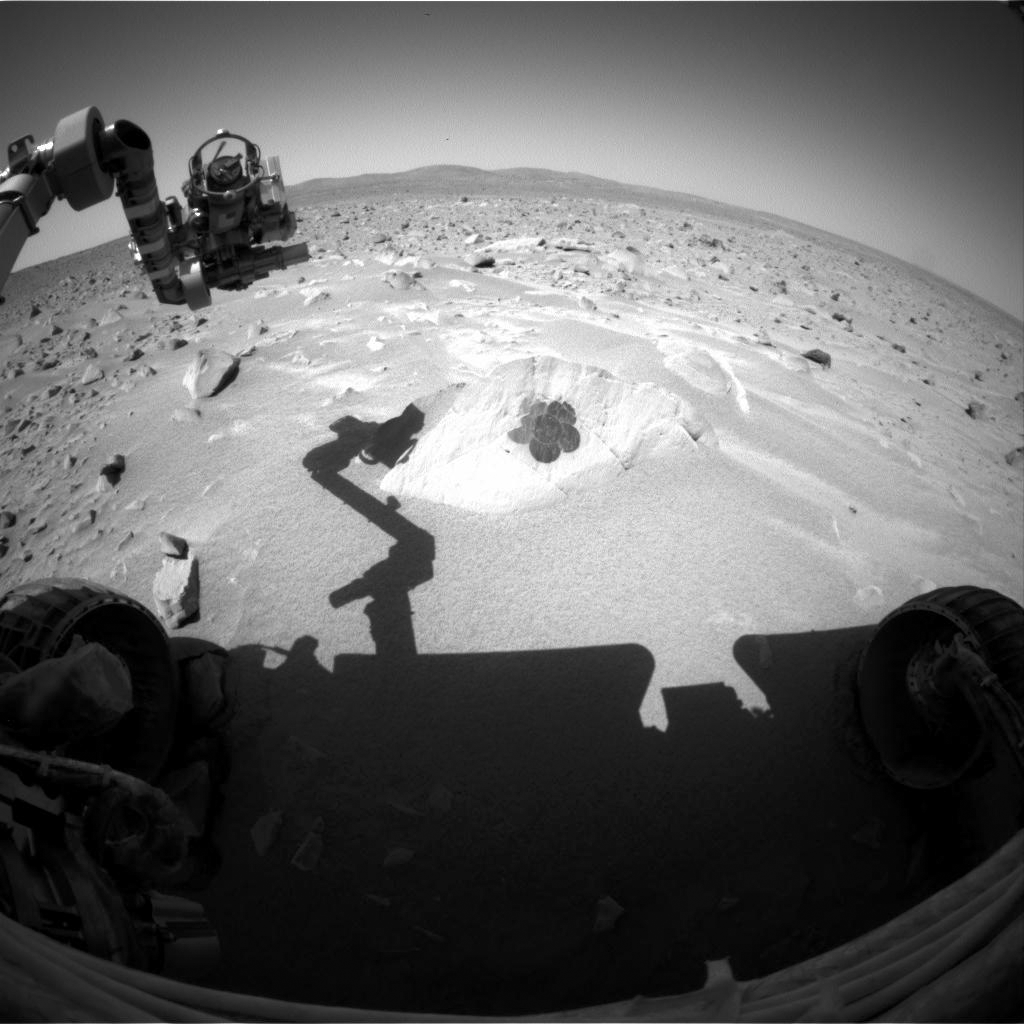

Spirit Back at Work

This image taken by the hazard-avoidance camera on the Mars Exploration Rover Spirit on sol 99 shows the rock dubbed “Route 66” and a flower-shaped brush mark made by the rover’s rock abrasion tool. The image was taken after a four-day break for flight software updates and confirms that these updates were successful.

Credit: NASA/JPL